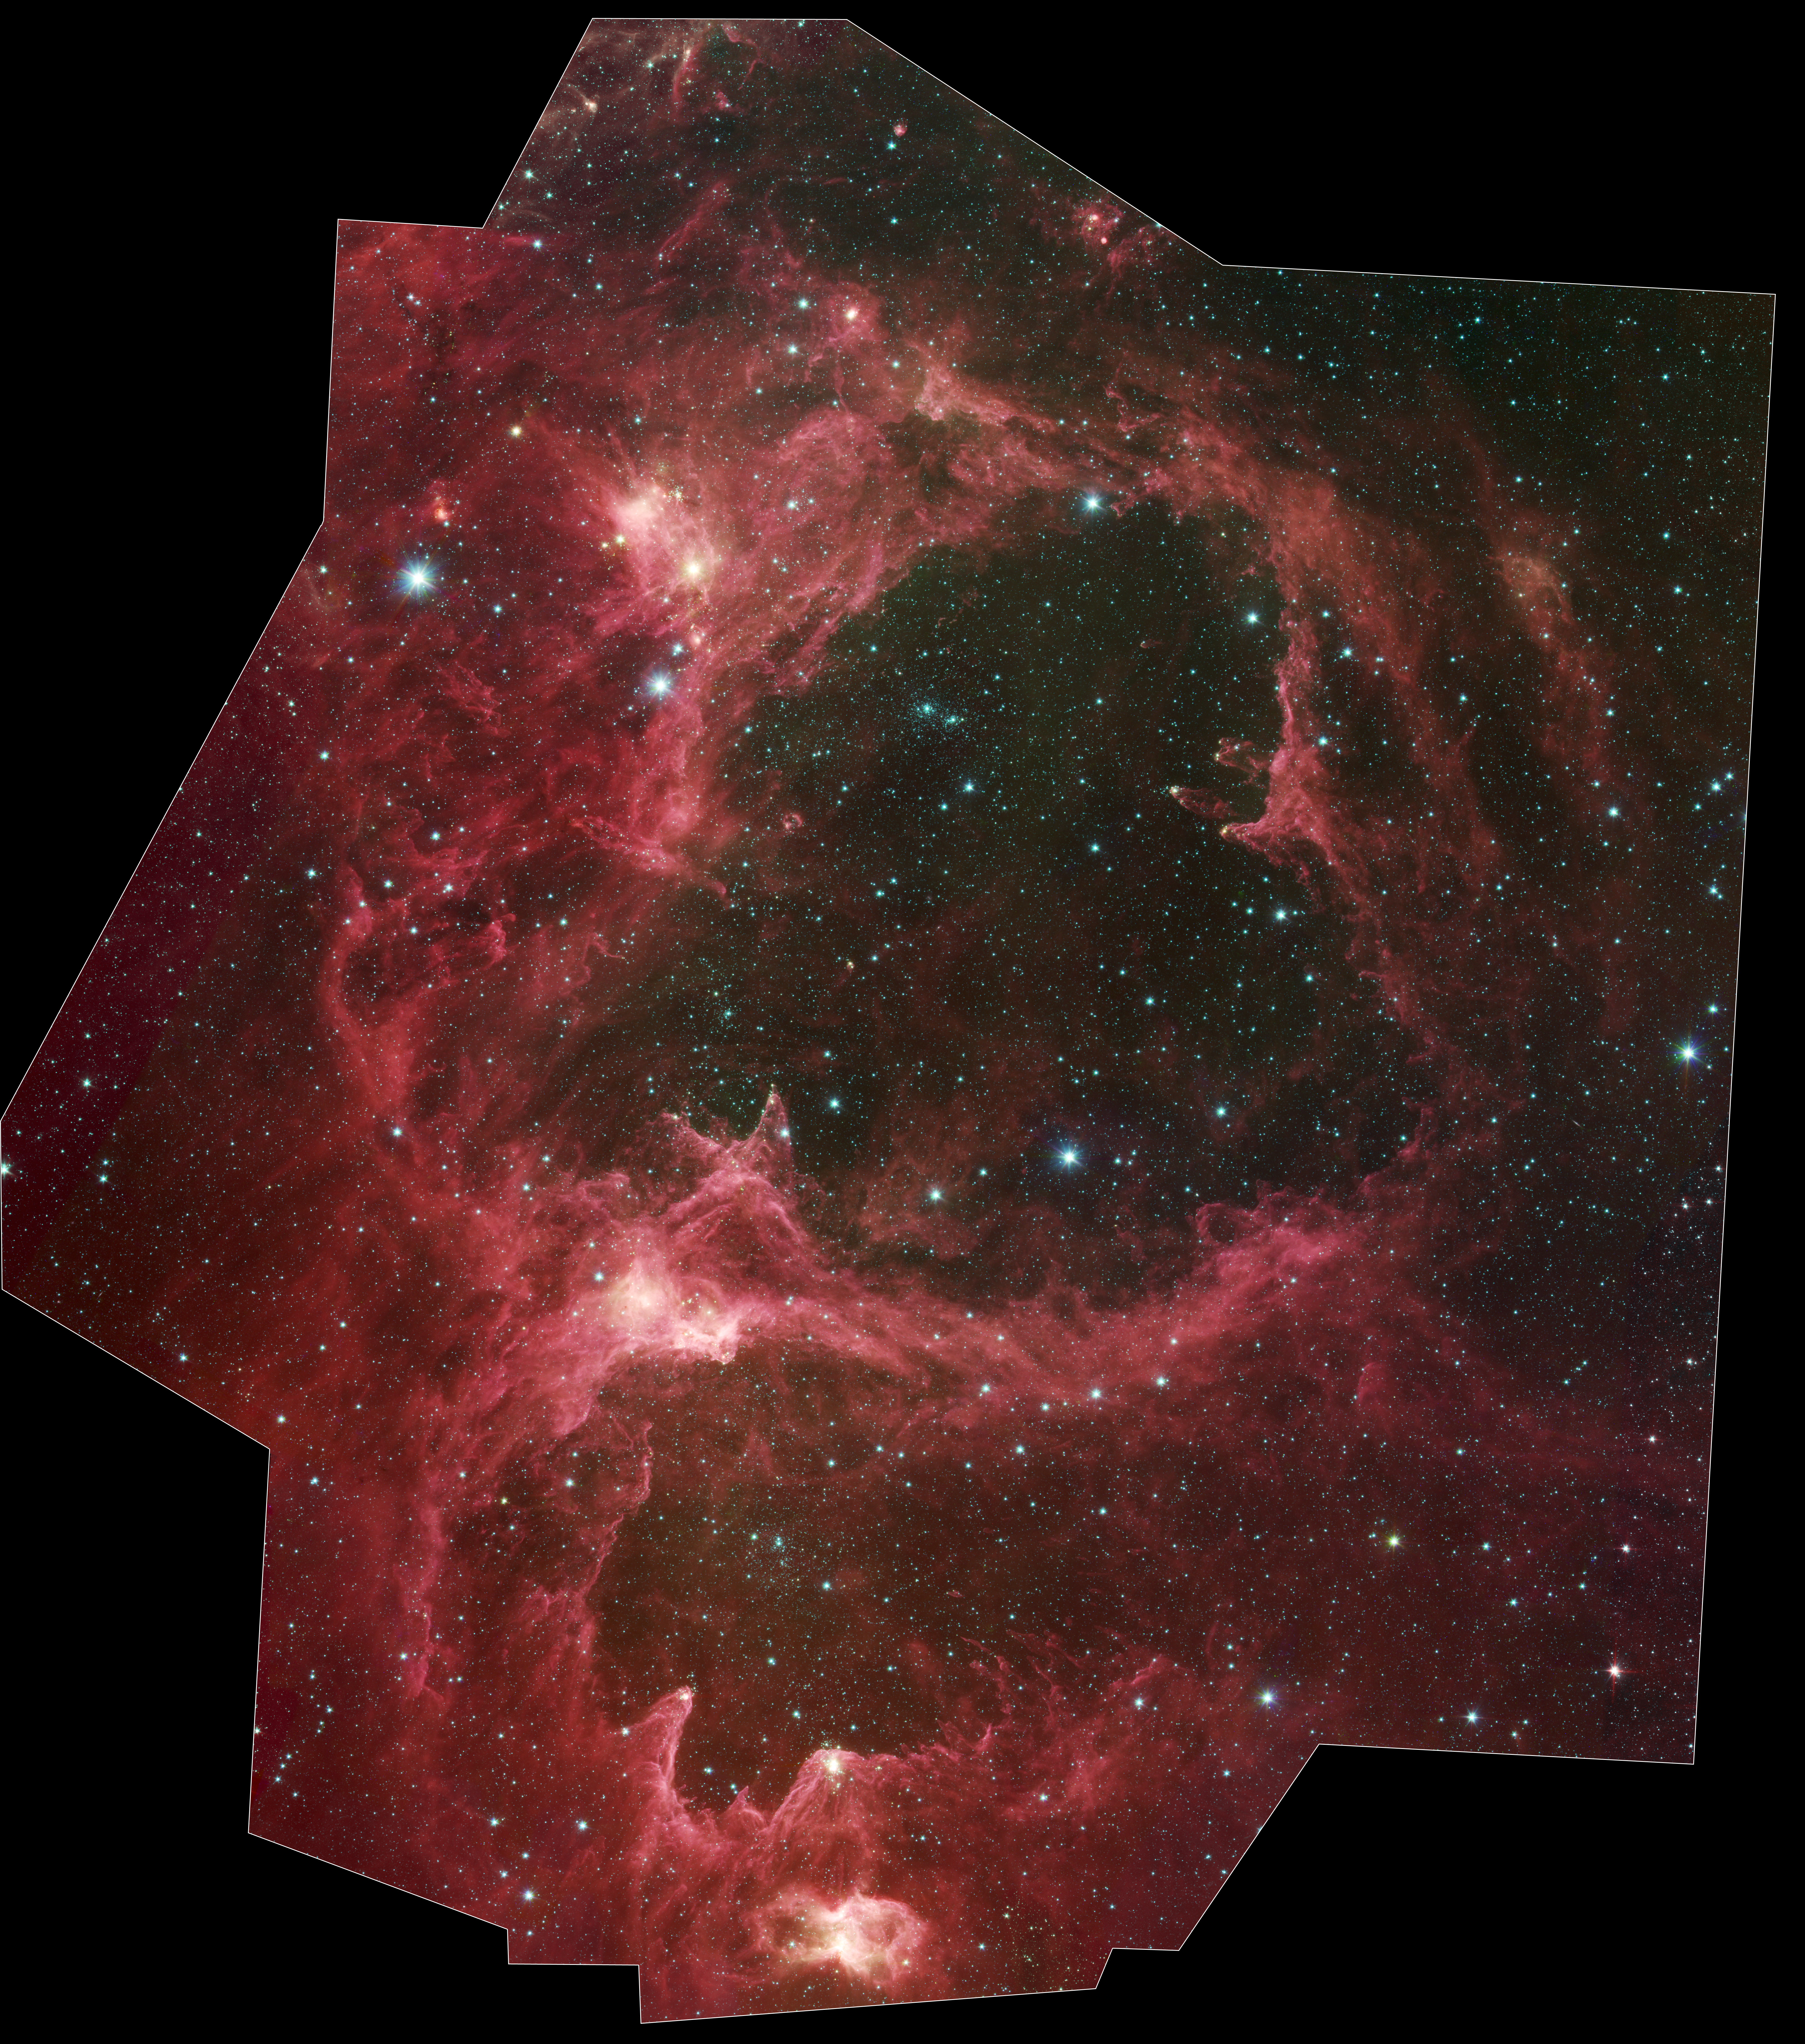

Spitzer Reveals Stellar ‘Family Tree’

High resolution poster version

Generations of stars can be seen in this new infrared portrait from NASA’s Spitzer Space Telescope. In this wispy star-forming region, called W5, the oldest stars can be seen as blue dots in the centers of the two hollow cavities (other blue dots are background and foreground stars not associated with the region). Younger stars line the rims of the cavities, and some can be seen as dots at the tips of the elephant-trunk-like pillars. The white knotty areas are where the youngest stars are forming.

W5 spans an area of sky equivalent to four full moons and is about 6,500 light-years away in the constellation Cassiopeia. The Spitzer picture was taken over a period of 24 hours.

Like other massive star-forming regions, such as Orion and Carina, W5 contains large cavities that were carved out by radiation and winds from the region’s most massive stars. According to the theory of triggered star-formation, the carving out of these cavities pushes gas together, causing it to ignite into successive generations of new stars.

This image contains some of the best evidence yet for the triggered star-formation theory. Scientists analyzing the photo have been able to show that the ages of the stars become progressively and systematically younger with distance from the center of the cavities.

This picture was taken with Spitzer’s infrared array camera. It is a four-color composite, in which light with a wavelength of 3.6 microns is blue; 4.5-micron light is green; 5.8-micron light is orange; and 8-micron light is red.

Credit: NASA/JPL-Caltech/Harvard-Smithsonian CfA